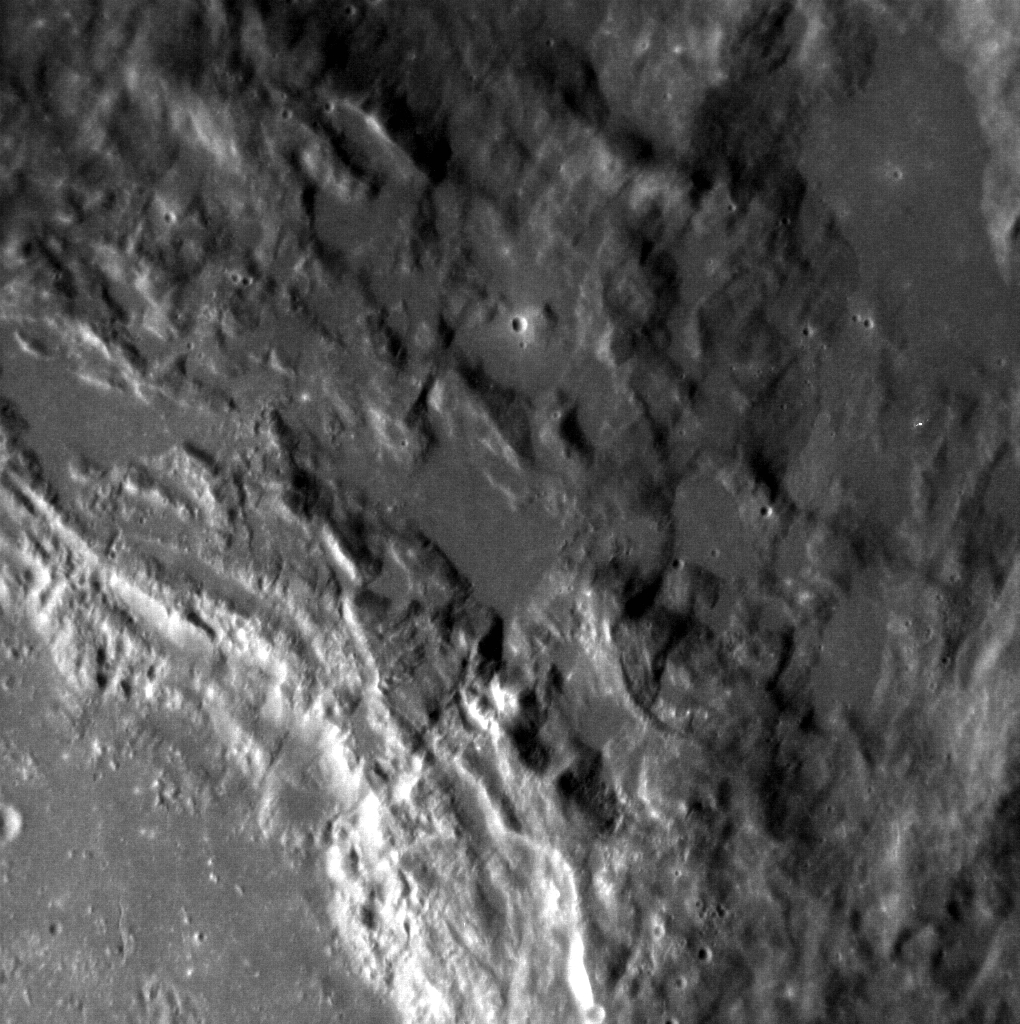

The Edge of Erte

The crater Erte, the pseudonym of Romain de Tirtoff was a Russian born French artist and designer who passed away in 1990. The crater that bears his name is a complex crater that is 48.5 km in diameter (30 miles). Here the flat floor of the crater meets the crater rim and the surrounding ejecta blanket.

This image was acquired as a high-resolution targeted observation. Targeted observations are images of a small area on Mercury’s surface at resolutions much higher than the 200-meter/pixel morphology base map. It is not possible to cover all of Mercury’s surface at this high resolution, but typically several areas of high scientific interest are imaged in this mode each week.

Date acquired: April 20, 2013
Image Mission Elapsed Time (MET): 8771355
Image ID: 3917367
Instrument: Narrow Angle Camera (NAC) of the Mercury Dual Imaging System (MDIS)
Center Latitude: 28.14°
Center Longitude: 242.8° E
Resolution: 29 meters/pixel
Scale: The image is 44 km (27 miles) across.
Incidence Angle: 40.8°
Emission Angle: 20.4°
Phase Angle: 61.3°

The MESSENGER spacecraft is the first ever to orbit the planet Mercury, and the spacecraft’s seven scientific instruments and radio science investigation are unraveling the history and evolution of the Solar System’s innermost planet. MESSENGER acquired over 150,000 images and extensive other data sets. MESSENGER is capable of continuing orbital operations until early 2015.

For information regarding the use of images, see the MESSENGER image use policy.

Credit: NASA/Johns Hopkins University Applied Physics Laboratory/Carnegie Institution of Washington